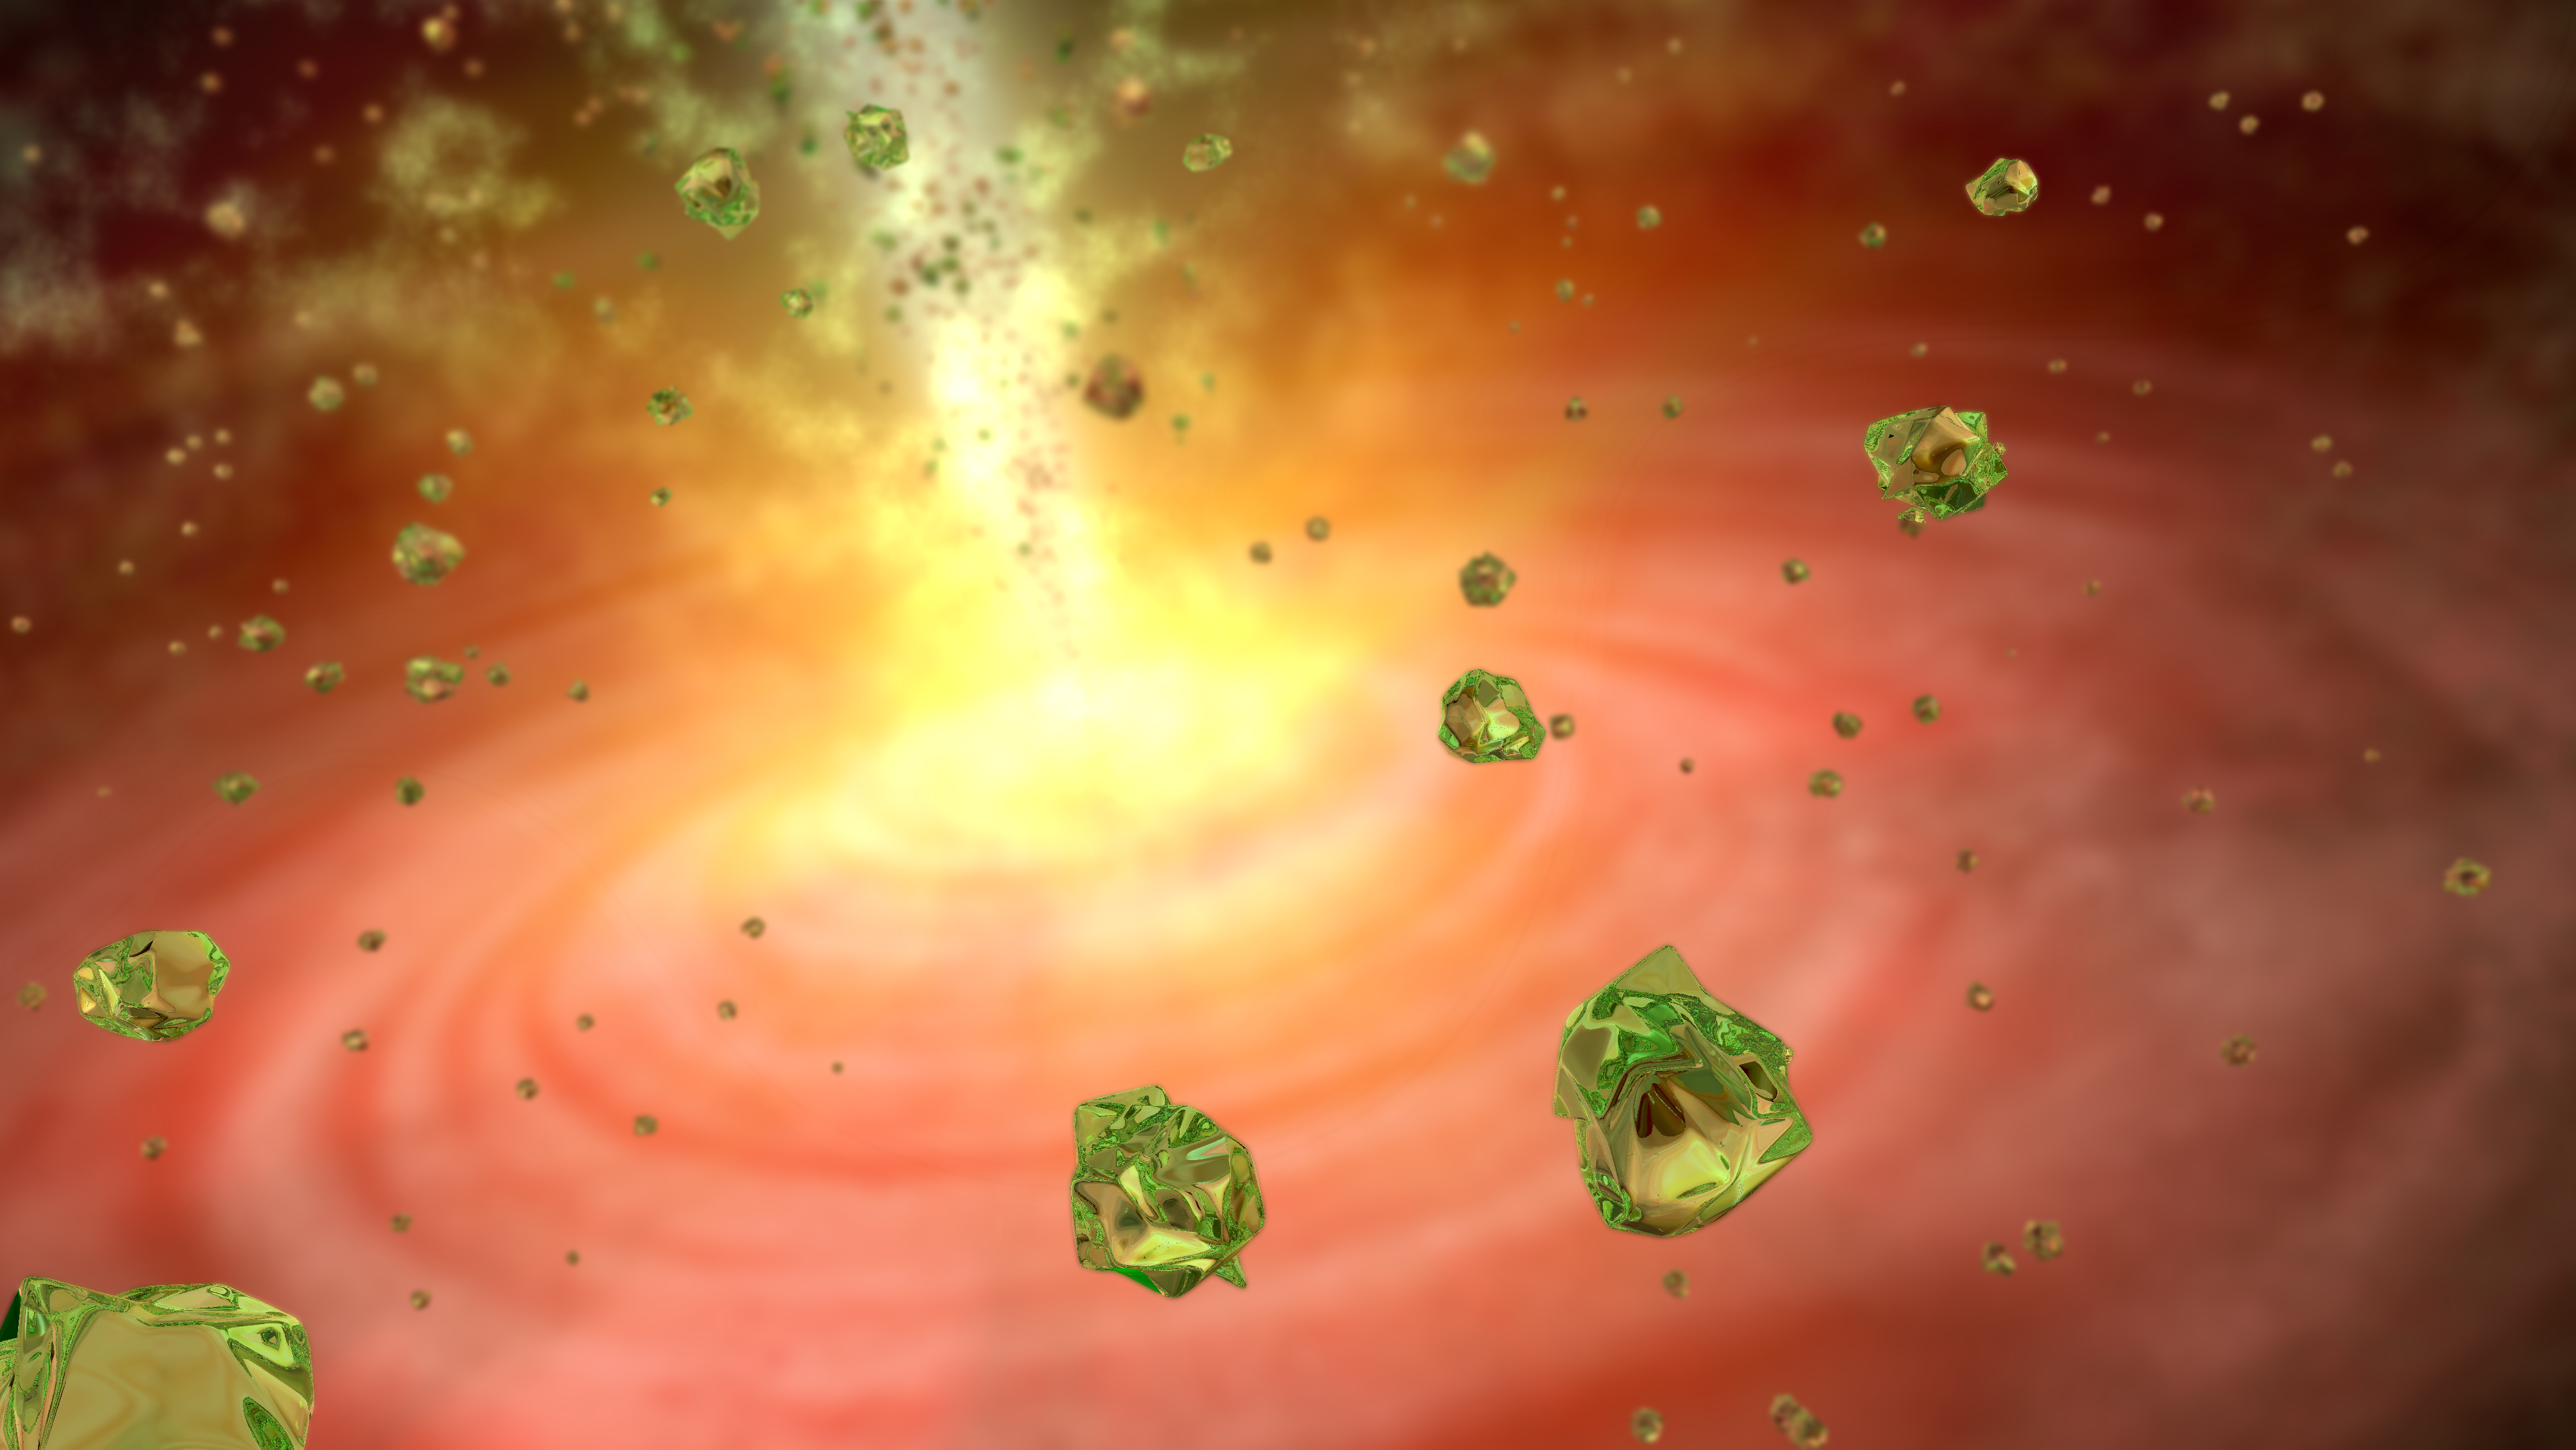

Stellar Sparkle

This artist's conception shows green crystals of olivine raining down on a developing star like cosmic glitter. The crystals were spotted by NASA's Spitzer Space Telescope in a collapsing cloud of gas surrounding an embryonic star called HOPS-68. Stars form out of collapsing clouds. The growing stars feed off the clouds, accumulating more and more mass.

Credit: NASA/JPL-Caltech/T. Pyle (SSC)